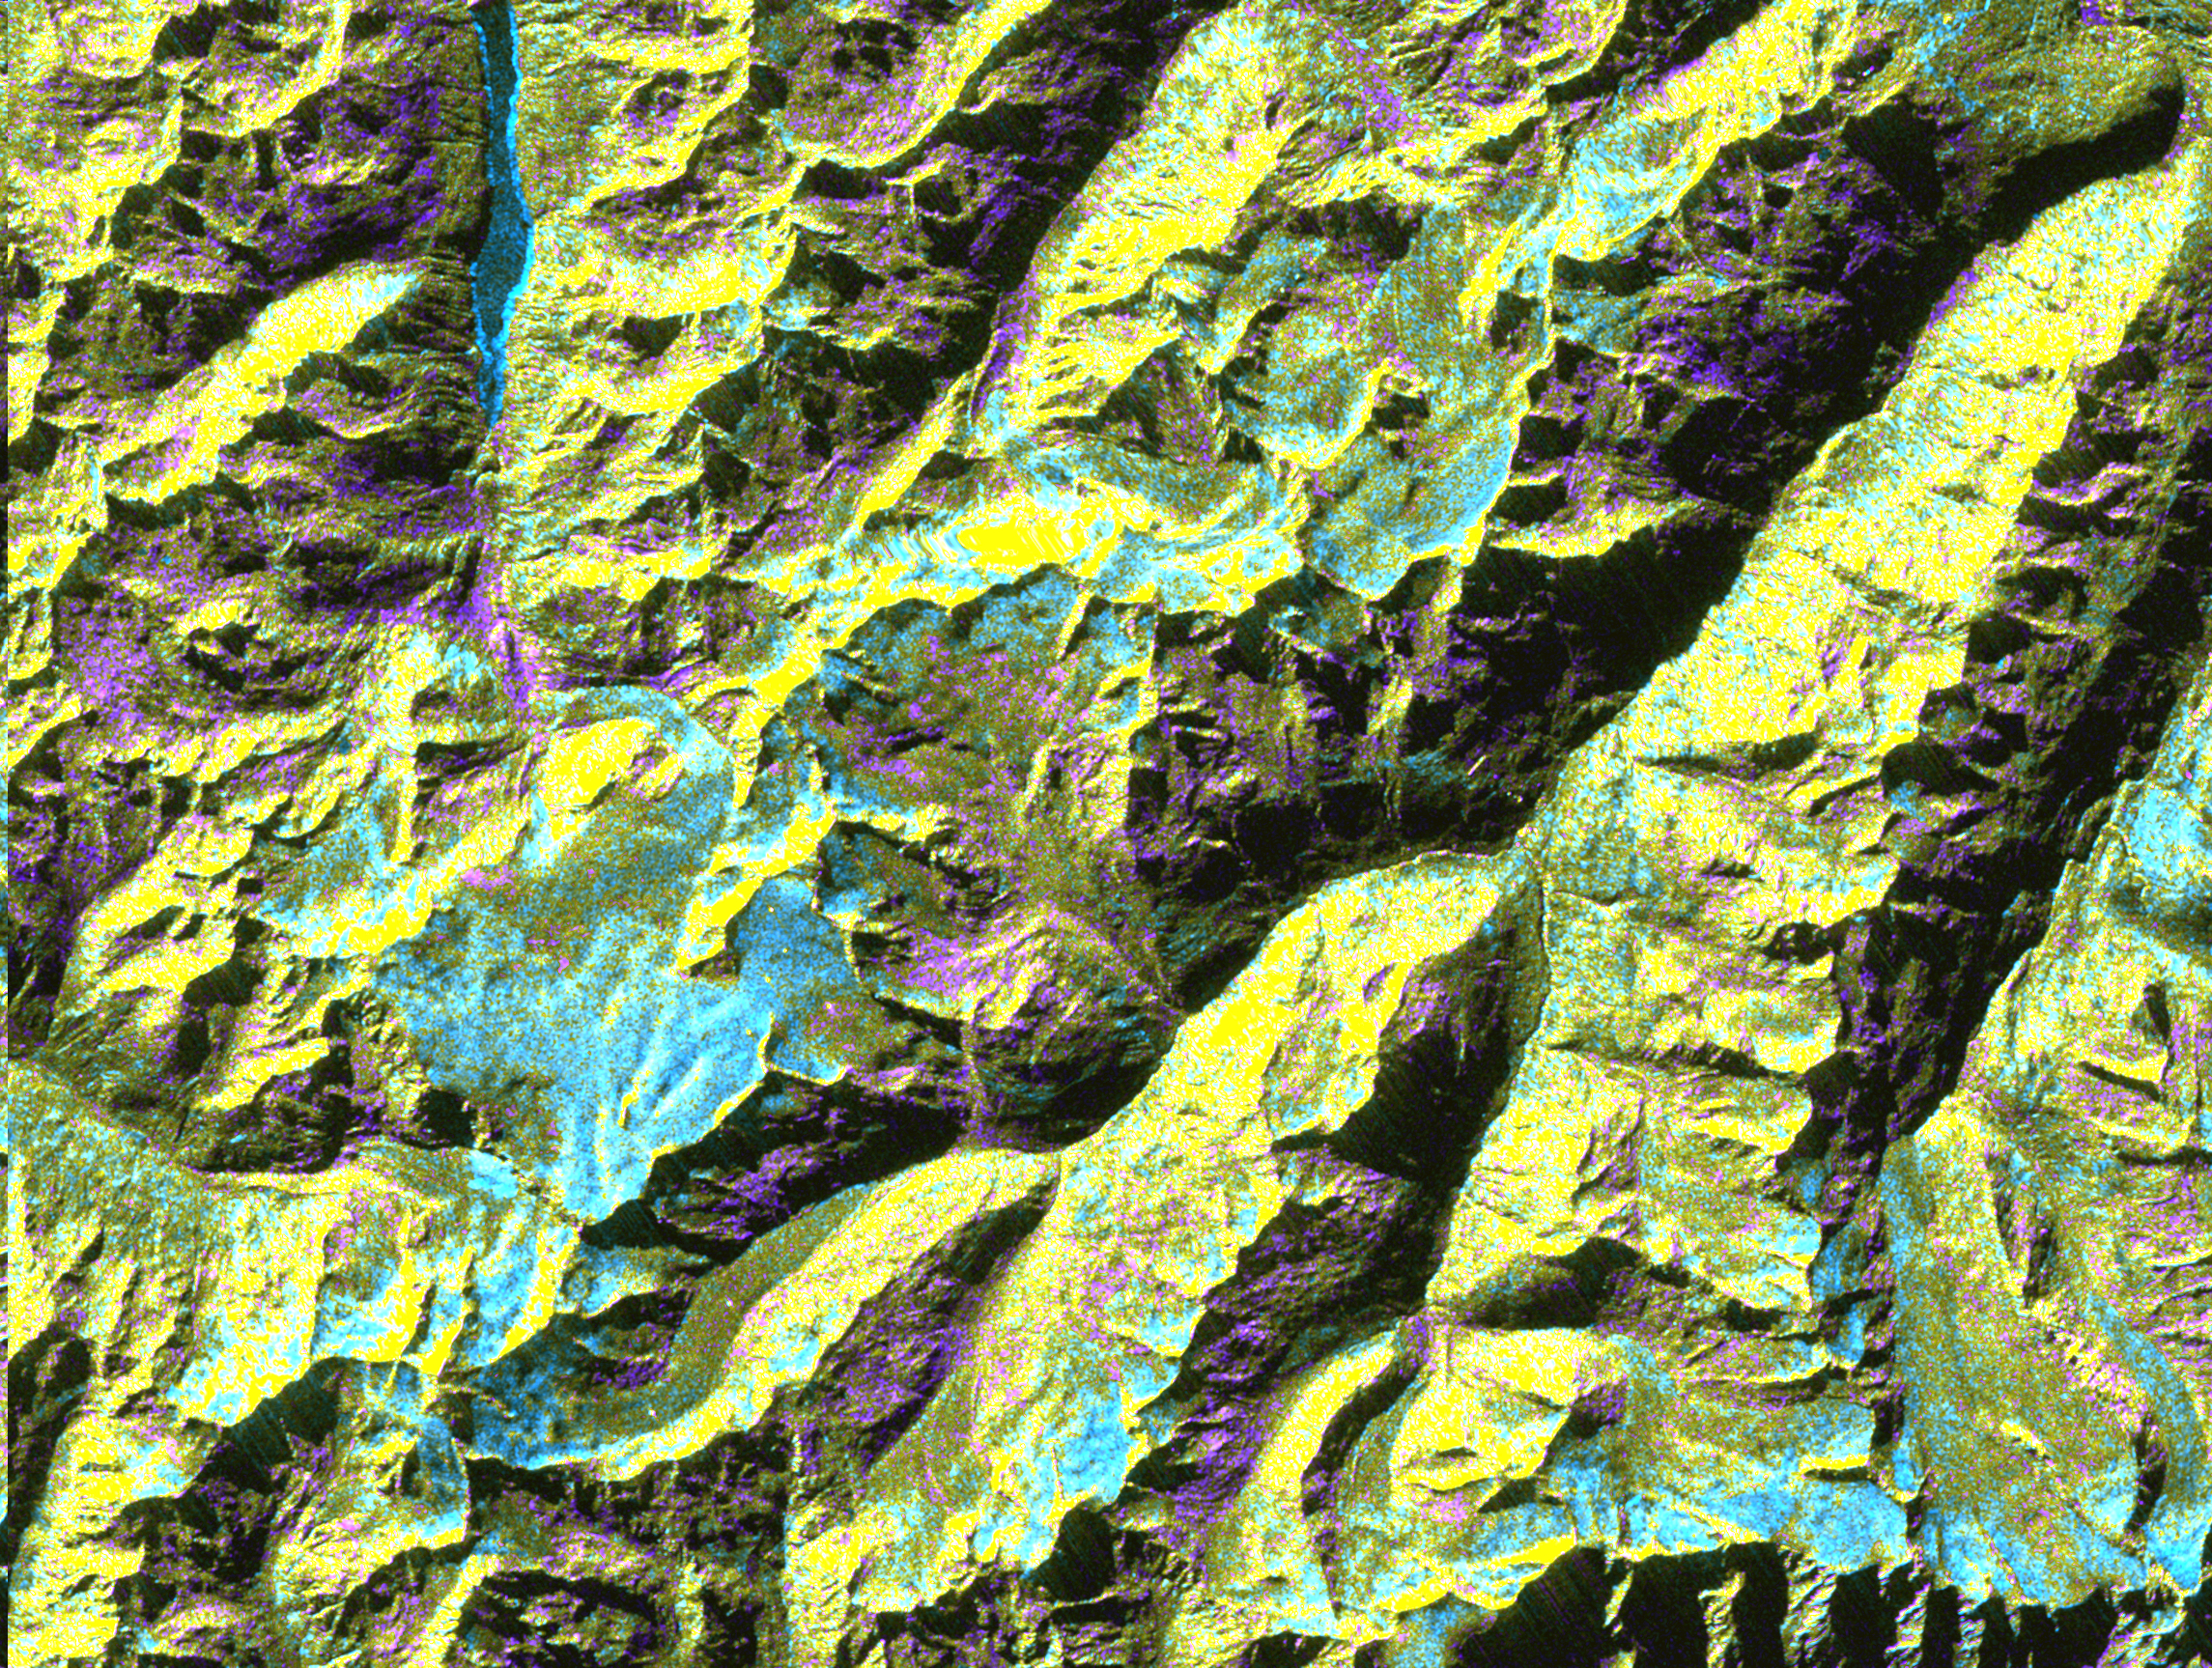

Space Radar Image of Oetzal, Austria

This is a digital elevation model that was geometrically coded directly onto an X-band seasonal change image of the Oetztal supersite in Austria. The image is centered at 46.82 degrees north latitude and 10.79 degrees east longitude. This image is located in the Central Alps at the border between Switzerland, Italy and Austria, 50 kilometers (31 miles) southwest of Innsbruck. It was acquired by the Spaceborne Imaging Radar-C/X-band Synthetic Aperture aboard the space shuttle Endeavour on April 14, 1994 and on October 5, 1994. It was produced by combining data from these two different data sets. Data obtained in April is green; data obtained in October appears in red and blue, and was used as an enhancement based on the ratio of the two data sets. Areas with a decrease in backscatter from April to October appear in light blue (cyan), such as the large Gepatschferner glacier seen at the left of the image center, and most of the other glaciers in this view. A light blue hue is also visible at the east border of the dark blue Lake Reschensee at the upper left side. This shows a significant rise in the water level. Magenta represents areas with an increase of backscatter from April 10 to October 5. Yellow indicates areas with high radar signal response during both passes, such as the mountain slopes facing the radar. Low radar backscatter signals refer to smooth surface (lakes) or radar grazing areas to radar shadow areas, seen in the southeast slopes. The area is approximately 29 kilometers by 21 kilometers (18 miles by 13.5 miles). The summit of the main peaks reaches elevations of 3,500 to 3,768 meters (xx feet to xx feet) above sea level. The test site’s core area is the glacier region of Venter Valley, which is one of the most intensively studied areas for glacier research in the world. Research in Venter Valley (below center) includes studies of glacier dynamics, glacier-climate regions, snowpack conditions and glacier hydrology. About 25 percent of the core test site is covered by glaciers. Corner reflectors are set up for calibration. Five corner reflectors can be seen on the Gepatschferner and two can be seen on the Vernagtferner.

Spaceborne Imaging Radar-C and X-band Synthetic Aperture Radar (SIR-C/X-SAR) is part of NASA’s Mission to Planet Earth. The radars illuminate Earth with microwaves, allowing detailed observations at any time, regardless of weather or sunlight conditions. SIR-C/X-SAR uses three microwave wavelengths: L-band (24 cm), C-band (6 cm) and X-band (3 cm). The multi-frequency data will be used by the international scientific community to better understand the global environment and how it is changing. The SIR-C/X-SAR data, complemented by aircraft and ground studies, will give scientists clearer insights into those environmental changes which are caused by nature and those changes which are induced by human activity.

SIR-C was developed by NASA’s Jet Propulsion Laboratory. X-SAR was developed by the Dornier and Alenia Spazio companies for the German space agency, Deutsche Agentur fuer Raumfahrtangelegenheiten (DARA), and the Italian space agency, Agenzia Spaziale Italiana (ASI), with the Deutsche Forschungsanstalt fuer Luft und Raumfahrt e.V.(DLR), the major partner in science, operations and data processing of X-SAR.

Credit: NASA/JPL